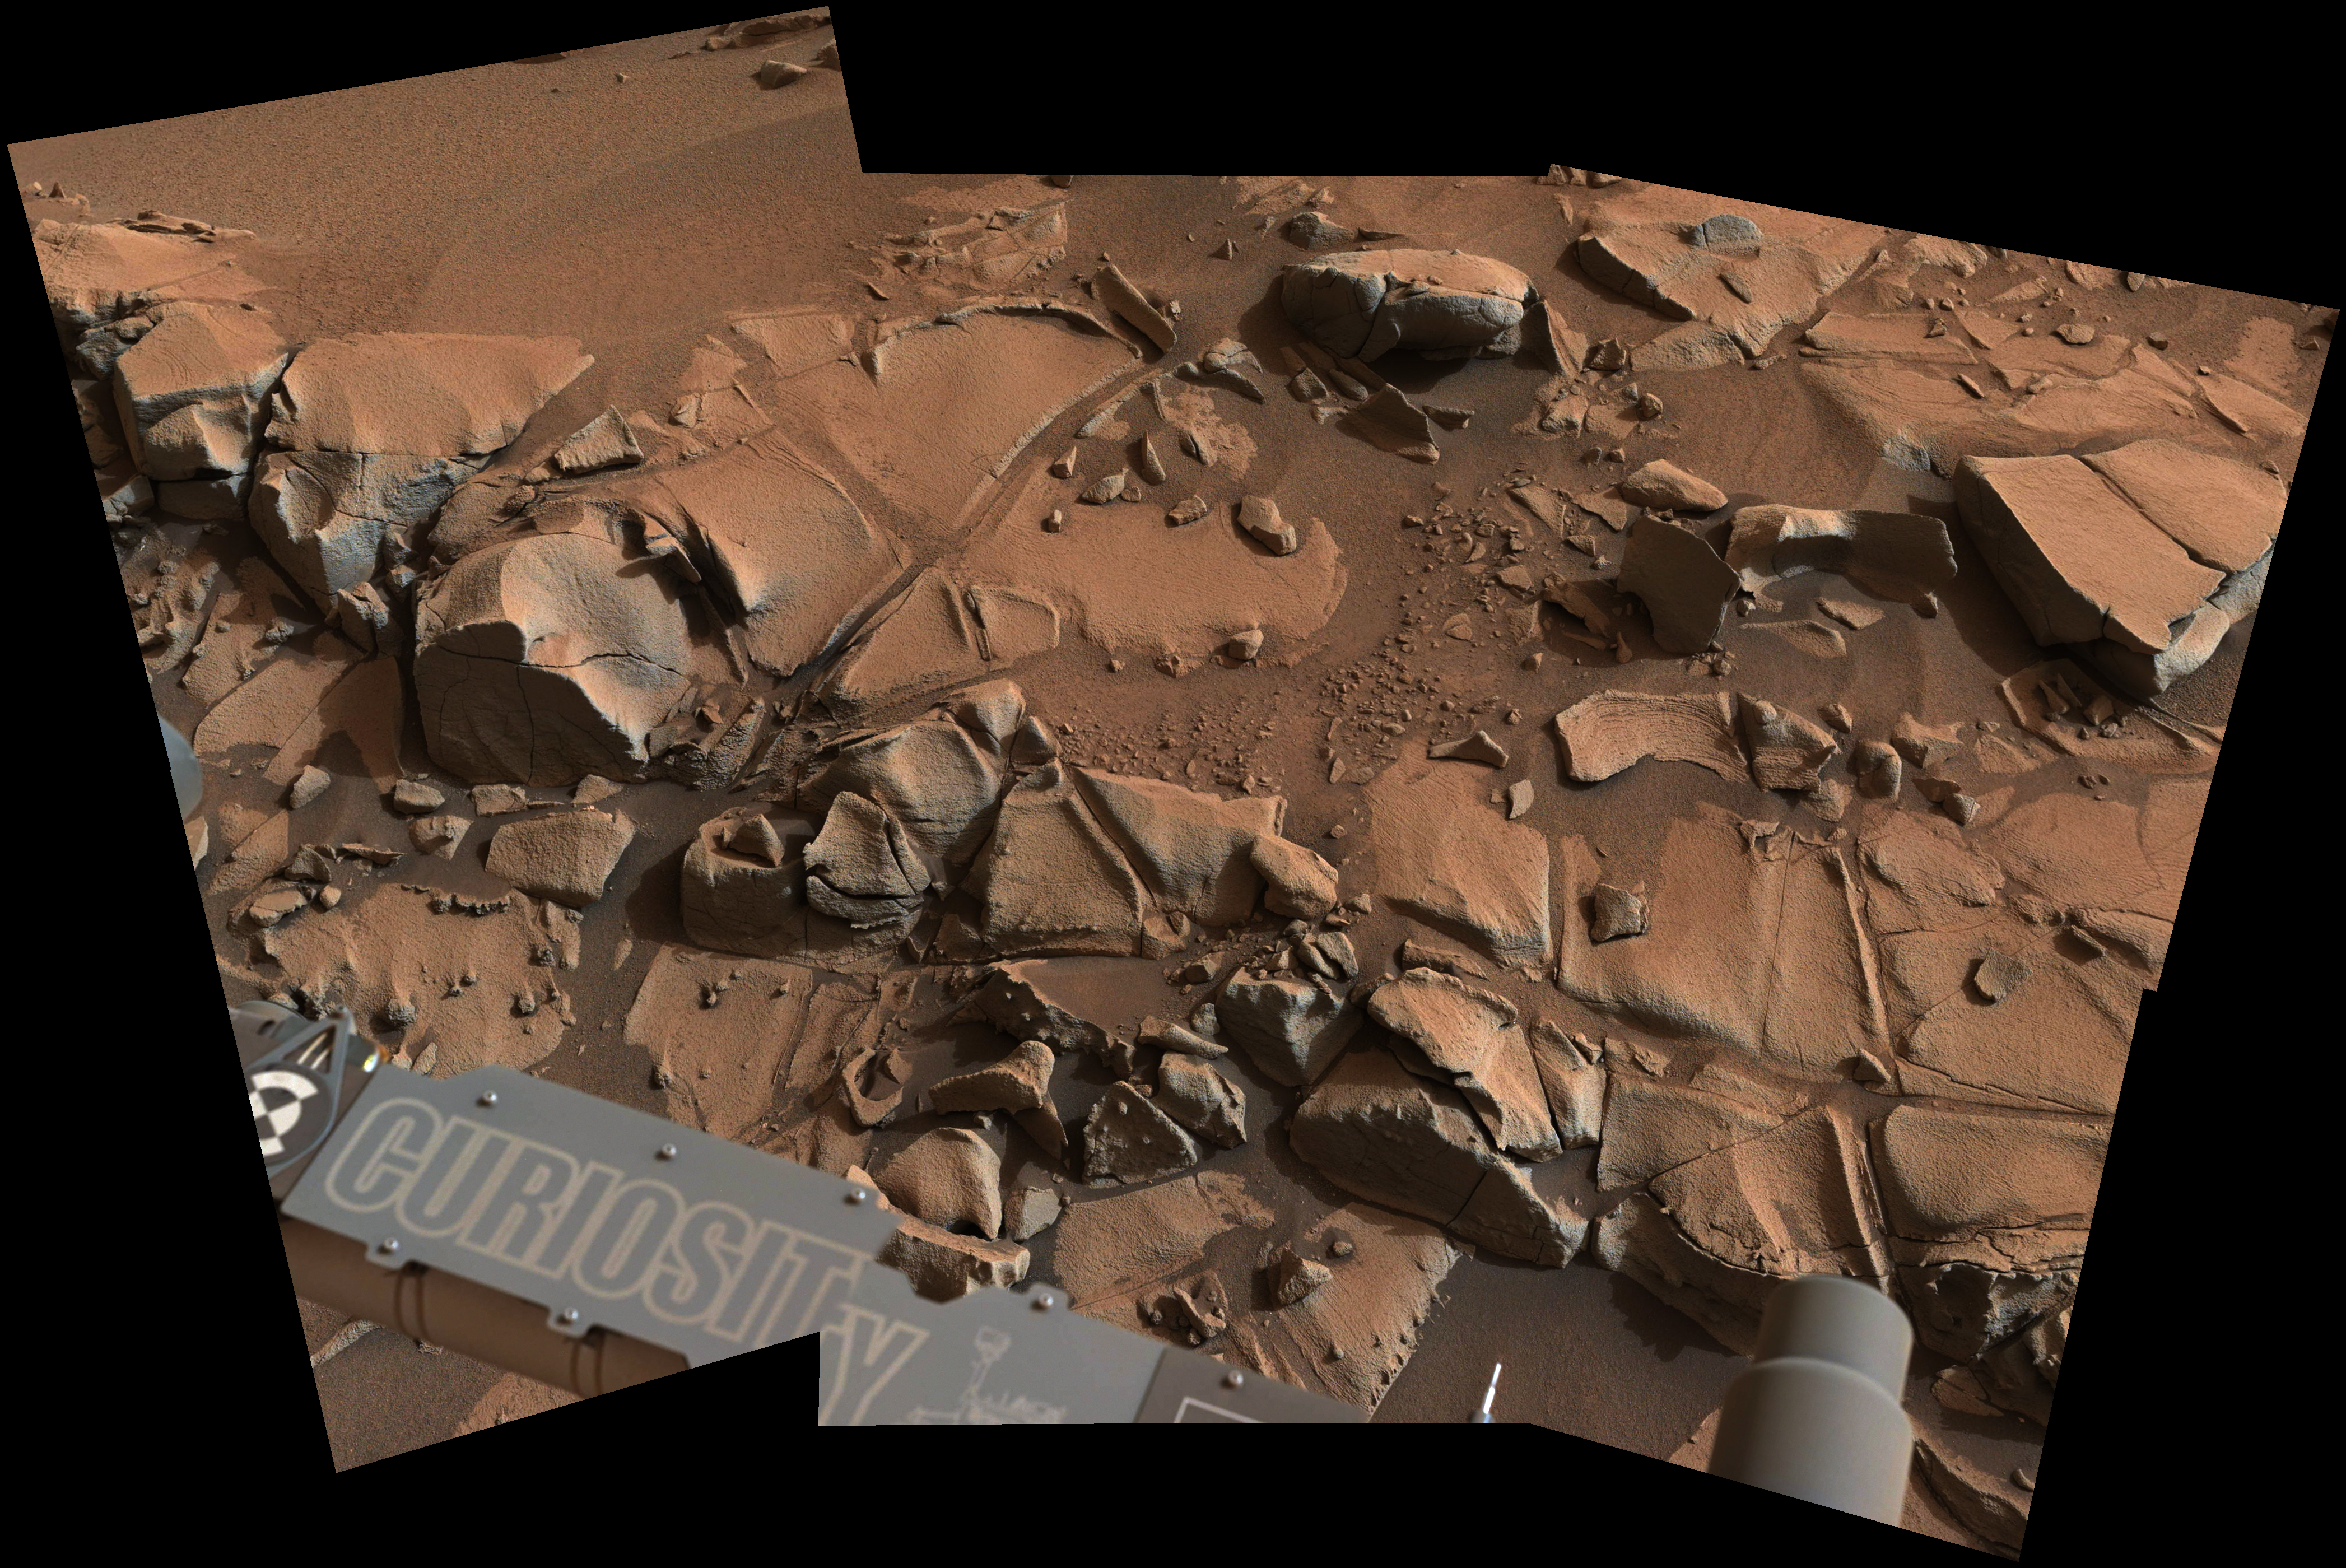

Within Rover’s Reach at Mars Target Area ‘Alexander Hills’

Figure 1
High resolution TIFF file

This view from the Mast Camera (Mastcam) on NASA’s Curiosity Mars rover shows a swath of bedrock called “Alexander Hills,” which the rover approached for close-up inspection of selected targets.

The mosaic of six Mastcam frames covers an area about 6 feet (2 meters) across. It shows details within the workspace accessible using the rover’s robotic arm from the rover’s location when the view was acquired. The component exposures were taken on Nov. 23, 2014, during the 817th Martian day, or sol, of Curiosity’s work on Mars. The color has been approximately white-balanced to resemble how the scene would appear under daytime lighting conditions on Earth.

Figure 1 is an annotated version showing the location of three targets selected for study — “Aztec,” “Agate Hill” and “Cajon” — and a 50-centimeter (20-inch) scale bar.

The location of Alexander Hills within the “Pahrump Hills” outcrop at the base of Mount Sharp is indicated on an earlier Mastcam view at PIA19039.

NASA’s Jet Propulsion Laboratory, a division of the California Institute of Technology, Pasadena, manages the Mars Science Laboratory Project for NASA’s Science Mission Directorate, Washington. JPL designed and built the project’s Curiosity rover. Malin Space Science Systems, San Diego, built and operates the rover’s Mastcam.

Credit: NASA/JPL-Caltech/MSSS